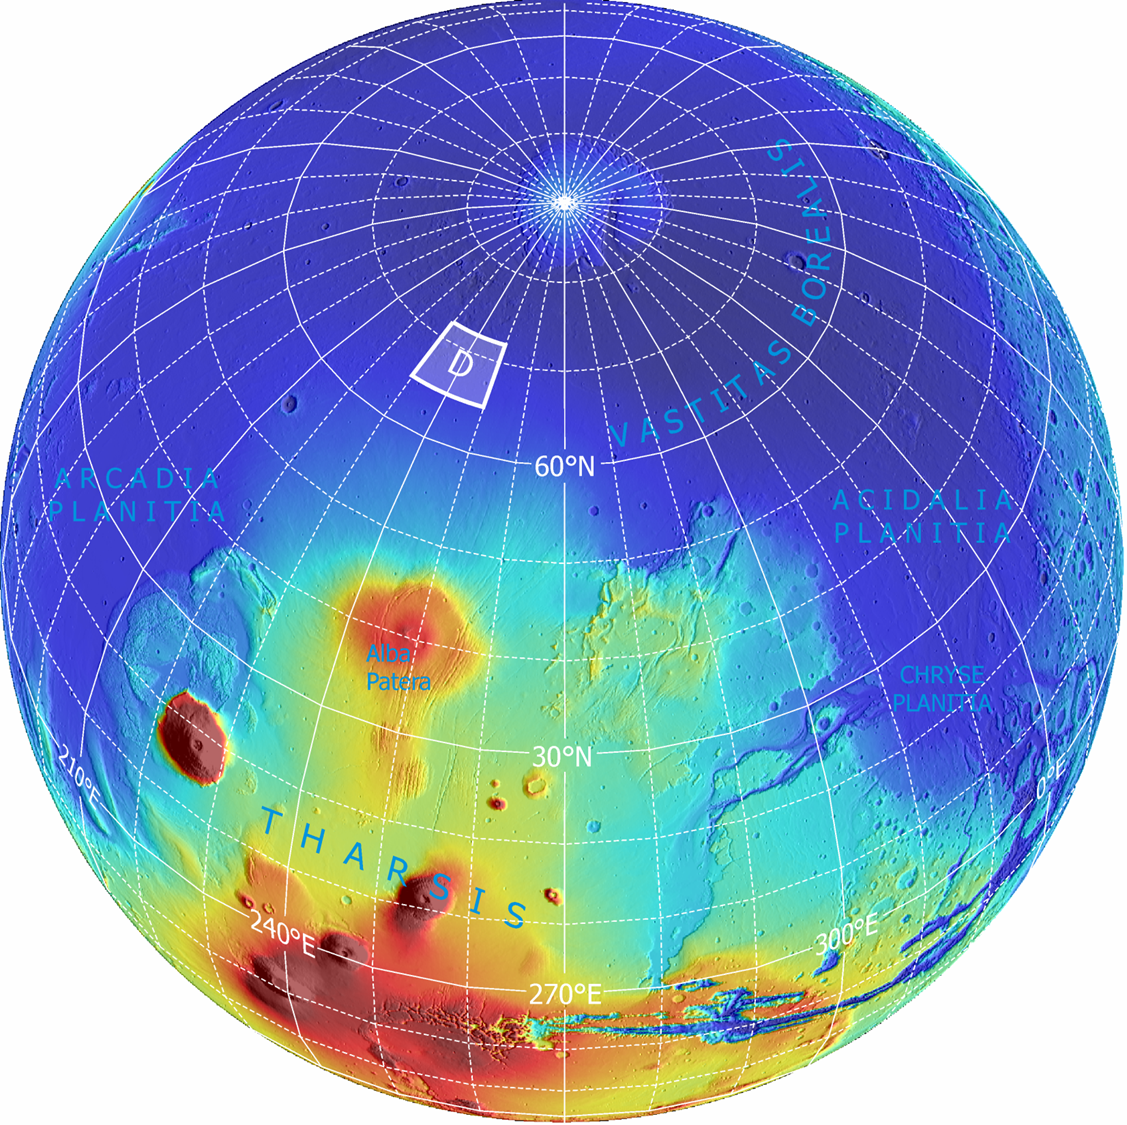

Far-Northern Destination for Phoenix Mars Lander

The planned landing site for NASA’s Phoenix Mars Lander lies at a latitude on Mars equivalent to northern Alaska on Earth. It is within the region designated “D” on this global image.

This is an orthographic projection with color-coded elevation contours and shaded relief based on data from the Mars Orbiter Laser Altimeter on NASA’s Mars Global Surveyor orbiter. Total vertical relief is about 28 kilometers (17 miles) from the top of the highest volcano (red) to the northern lowlands (blue). North pole is where the longitude lines converge.

Photojournal Note: As planned, the Phoenix lander, which landed May 25, 2008 23:53 UTC, ended communications in November 2008, about six months after landing, when its solar panels ceased operating in the dark Martian winter.

Credit: NASA/JPL-Caltech/Washington Univ. St. Louis/Univ. of Arizona